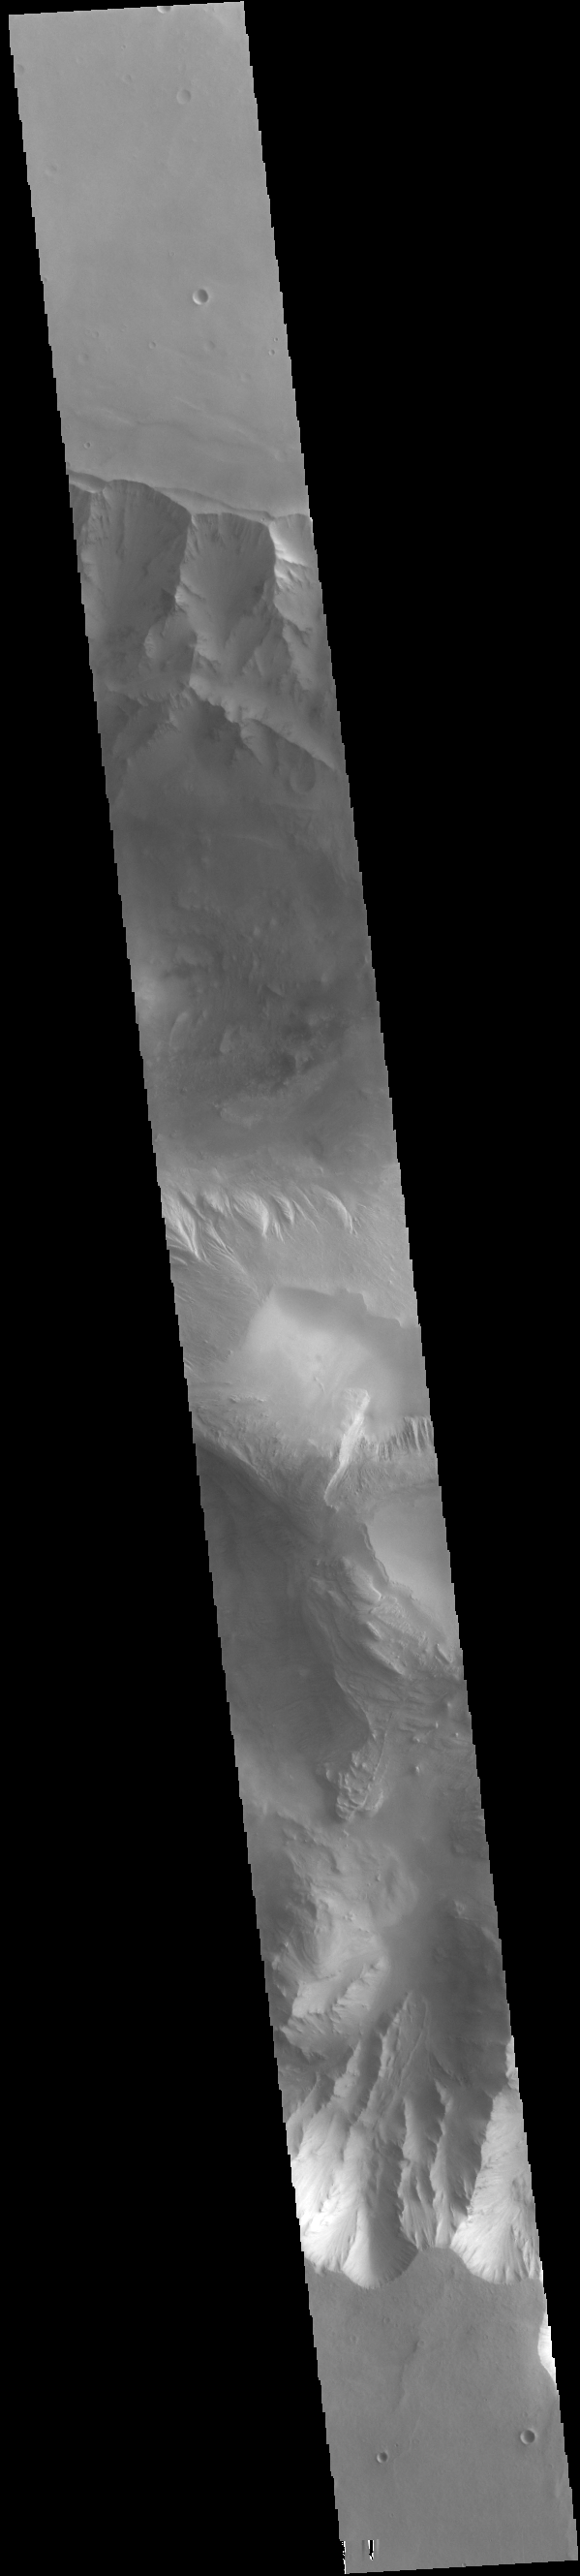

Candor Chasma

Today’s VIS image shows part of eastern Candor Chasma. Candor Chasma is one of the largest canyons that make up Valles Marineris. It is approximately 810 km long (503 miles) and has is divided into two regions – eastern and western Candor. Candor is located south of Ophir Chasma and north of Melas Chasma. The border with Melas Chasma contains many large landslide deposits. The floor of Candor Chasma includes a variety of landforms, including layered deposits, dunes, landslide deposits and steep sided cliffs and mesas. Many forms of erosion have shaped Candor Chasma. There is evidence of wind and water erosion, as well as significant gravity driven mass wasting (landslides).

Credit: NASA/JPL-Caltech/ASU